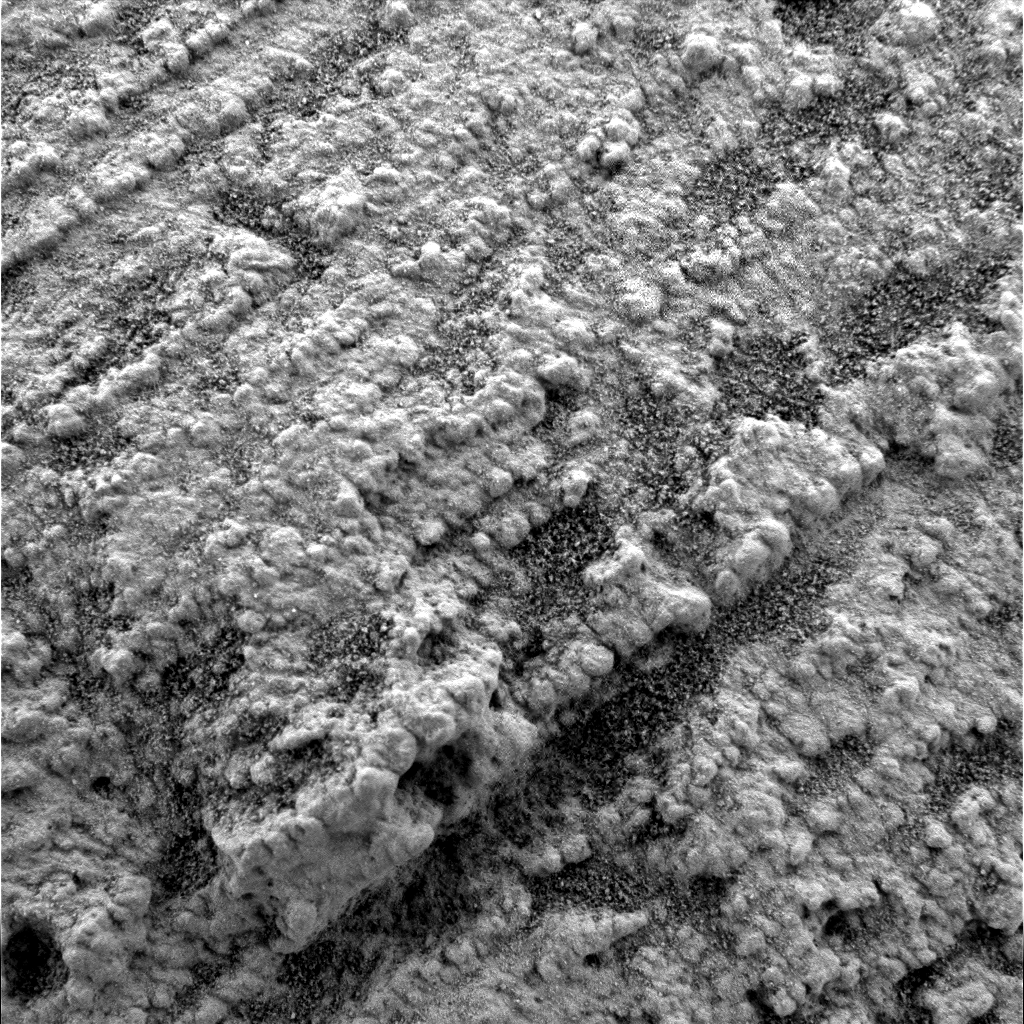

Grain Size Variability in Rock Layers

Figure 1

A microscopic image shows variability of grain size within a parallel-stratified portion of the “Slickrock” area in the martian rock outcrop examined by NASA’s Opportunity. Opportunity took this picture with its microscopic imager during the rover’s 42nd sol on Mars (March 6, 2004), the sol before it took a similar picture PIA05520 at the same location. Most of the grains visible resemble medium-sized sand grains and are well-rounded and well-sorted.

The dip from left to right is an artifact of the camera pointing angle. The grains in the rock define the fine layers, or laminae, and the variability in grain size along each lamina is small compared to the variability between laminae. Some of the fine layers have mostly smaller grains; others have mostly larger grains. Red arrows and labels (Figure 1) indicate the sizes of a representative large grain (0.8 millimeter or 0.03 inch) and a representative small grain (0.3 millimeters or 0.01 inch).

Credit: NASA/JPL/Cornell/USGS